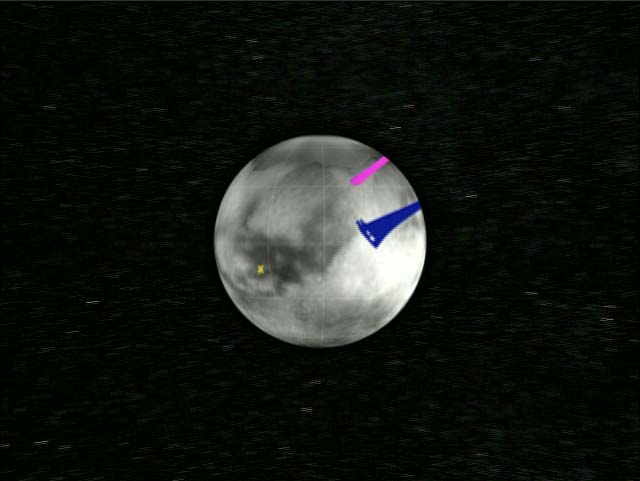

Cassini Radar Titan Movie

This animation shows the Cassini spacecraft approaching Titan. The strips of data on the globe represent areas observed with the Cassini radar instrument. The pink swatch is the area observed by the radar instrument during the Oct. 2004 flyby, while the blue area represents the coverage observed during the Feb. 15 flyby. The movie zooms into several interesting areas on Titan, including a giant crater the size of Iowa, an area with bright hills and ridges surrounded by a dark plain, and a smaller crater with a blanket of material surrounding it, possibly due to ejected material being thrown out of the crater after an impact.

The Cassini-Huygens mission is a cooperative project of NASA, the European Space Agency and the Italian Space Agency. The Jet Propulsion Laboratory, a division of the California Institute of Technology in Pasadena, manages the Cassini-Huygens mission for NASA’s Science Mission Directorate, Washington, D.C. The Cassini orbiter and its two onboard cameras were designed, developed and assembled at JPL. The radar instrument team is based at JPL, working with team members from the United States and several European countries.

Credit: NASA/JPL-Caltech/ASI